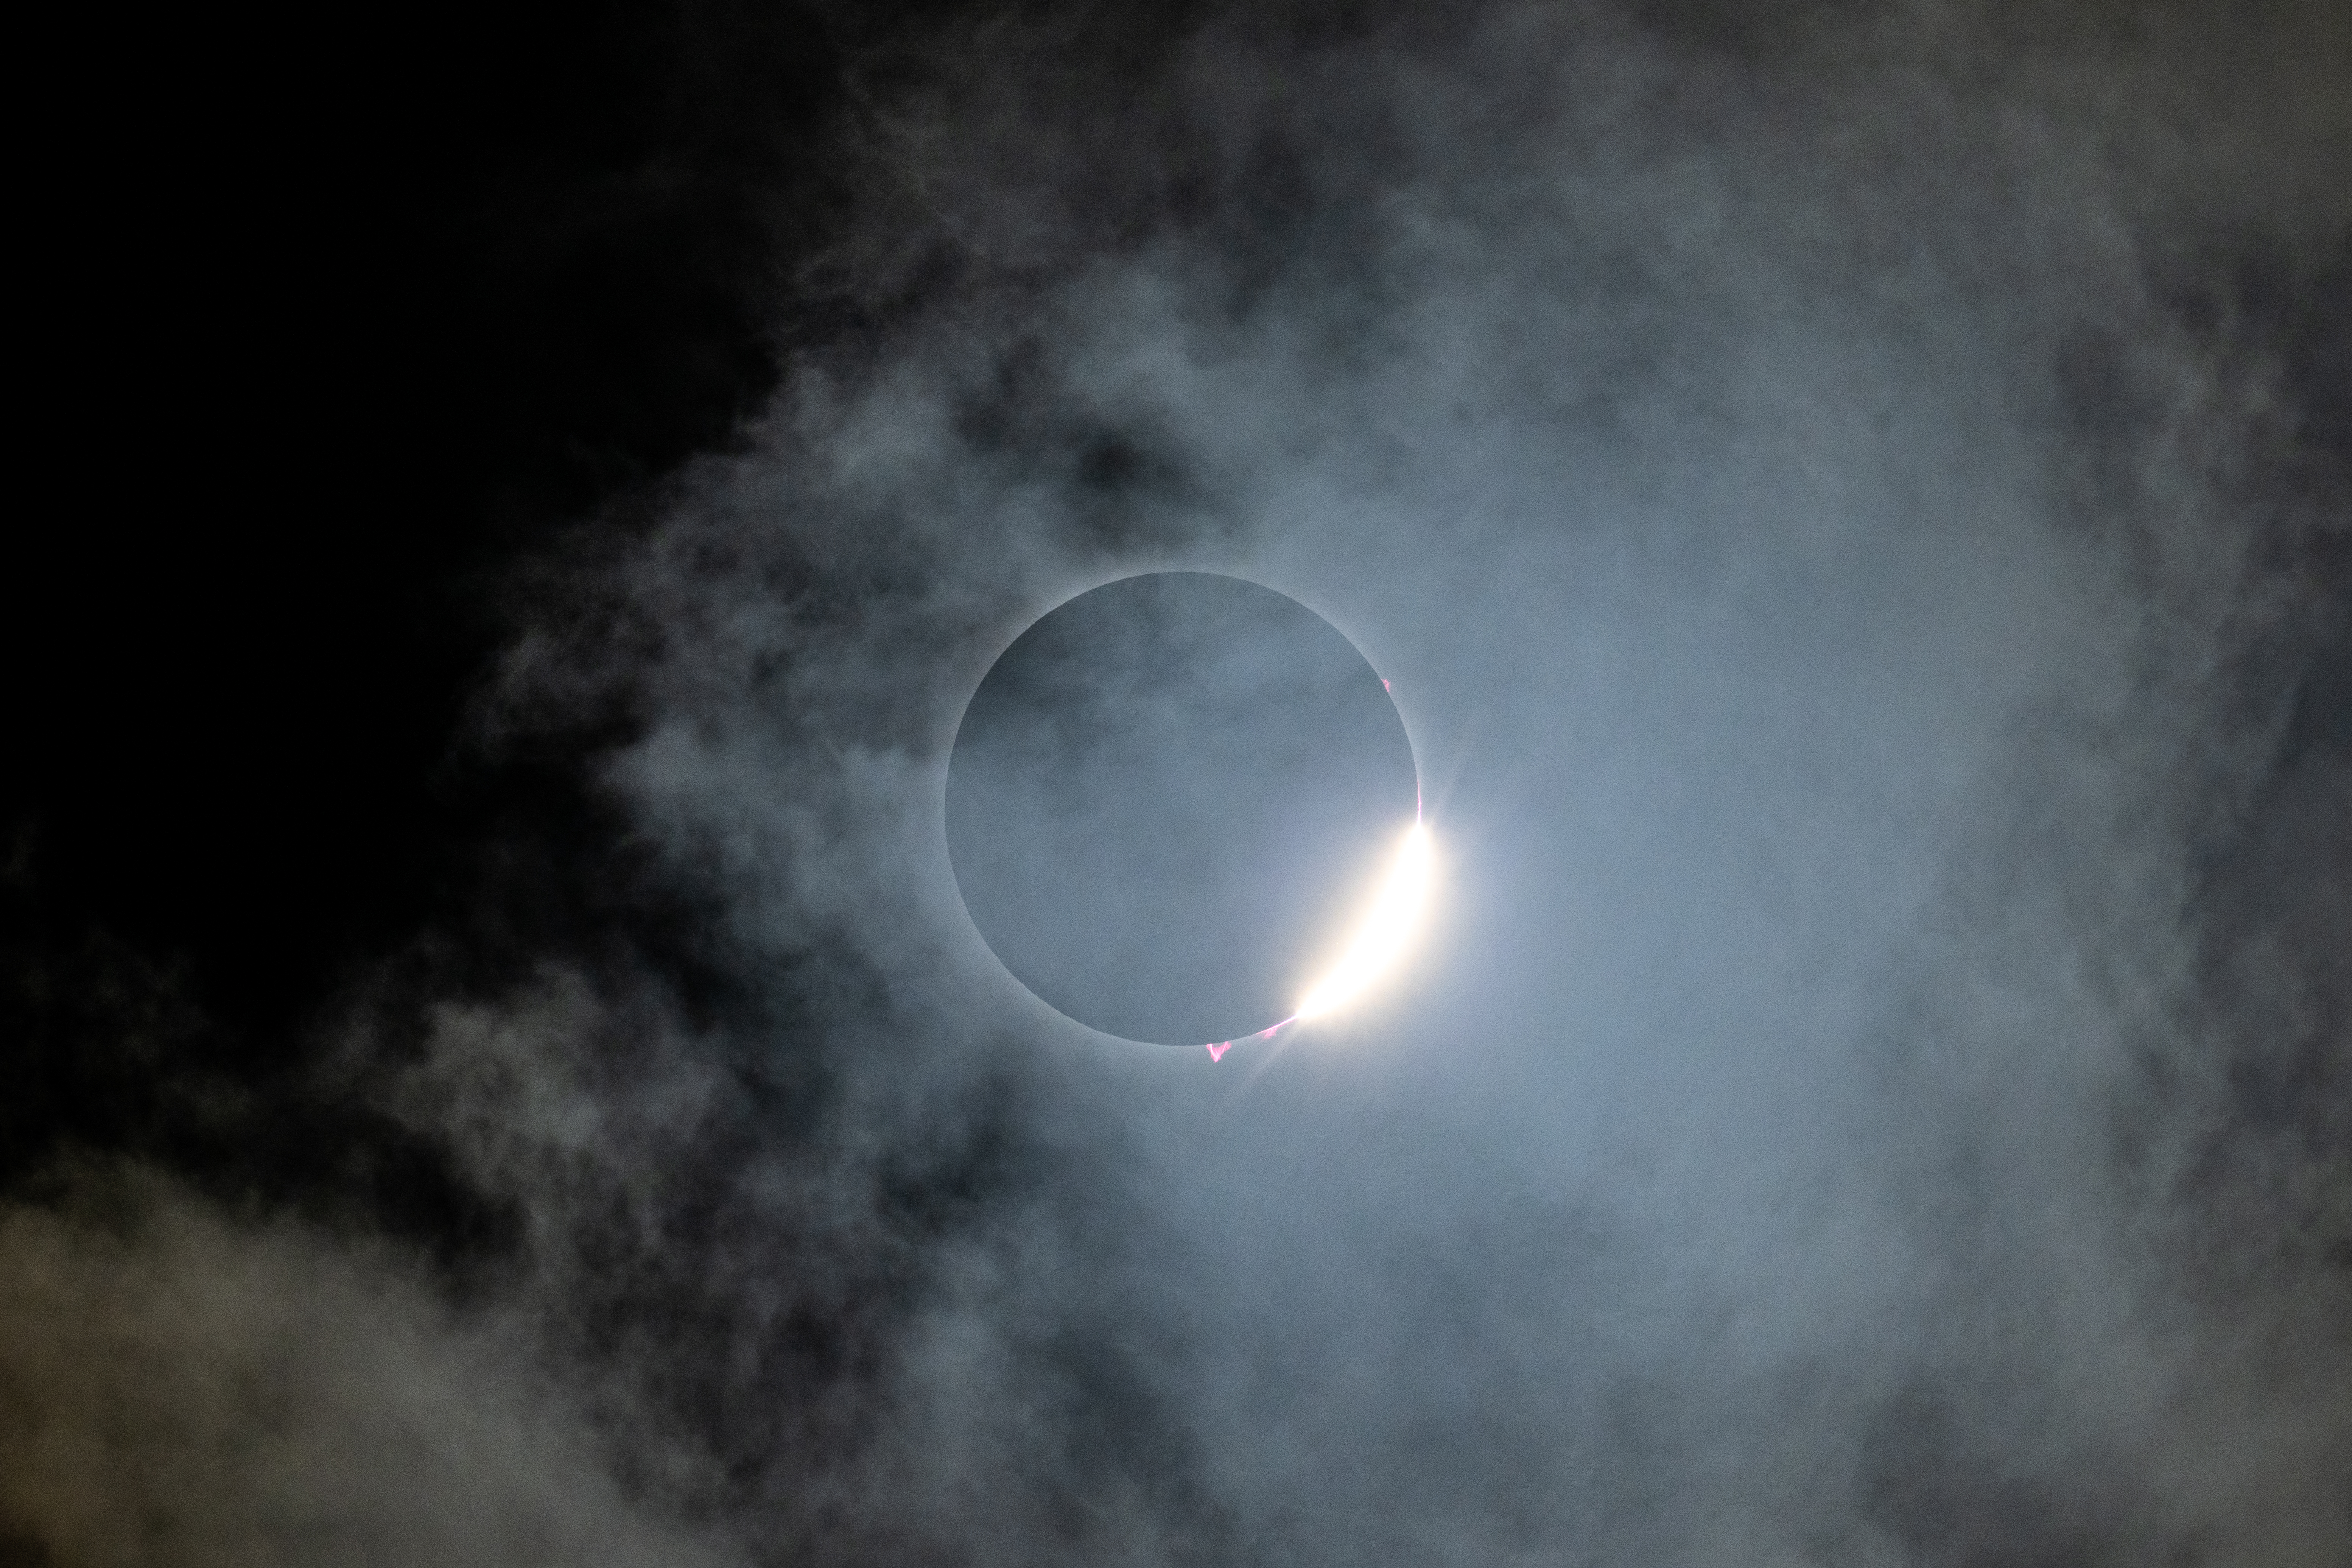

2024 Total Solar Eclipse

A total solar eclipse is seen in Dallas, Texas on Monday, April 8, 2024. A total solar eclipse swept across a narrow portion of the North American continent from Mexico’s Pacific coast to the Atlantic coast of Newfoundland, Canada. A partial solar eclipse was visible across the entire North American continent along with parts of Central America and Europe.

Credit: NASA/Keegan Barber